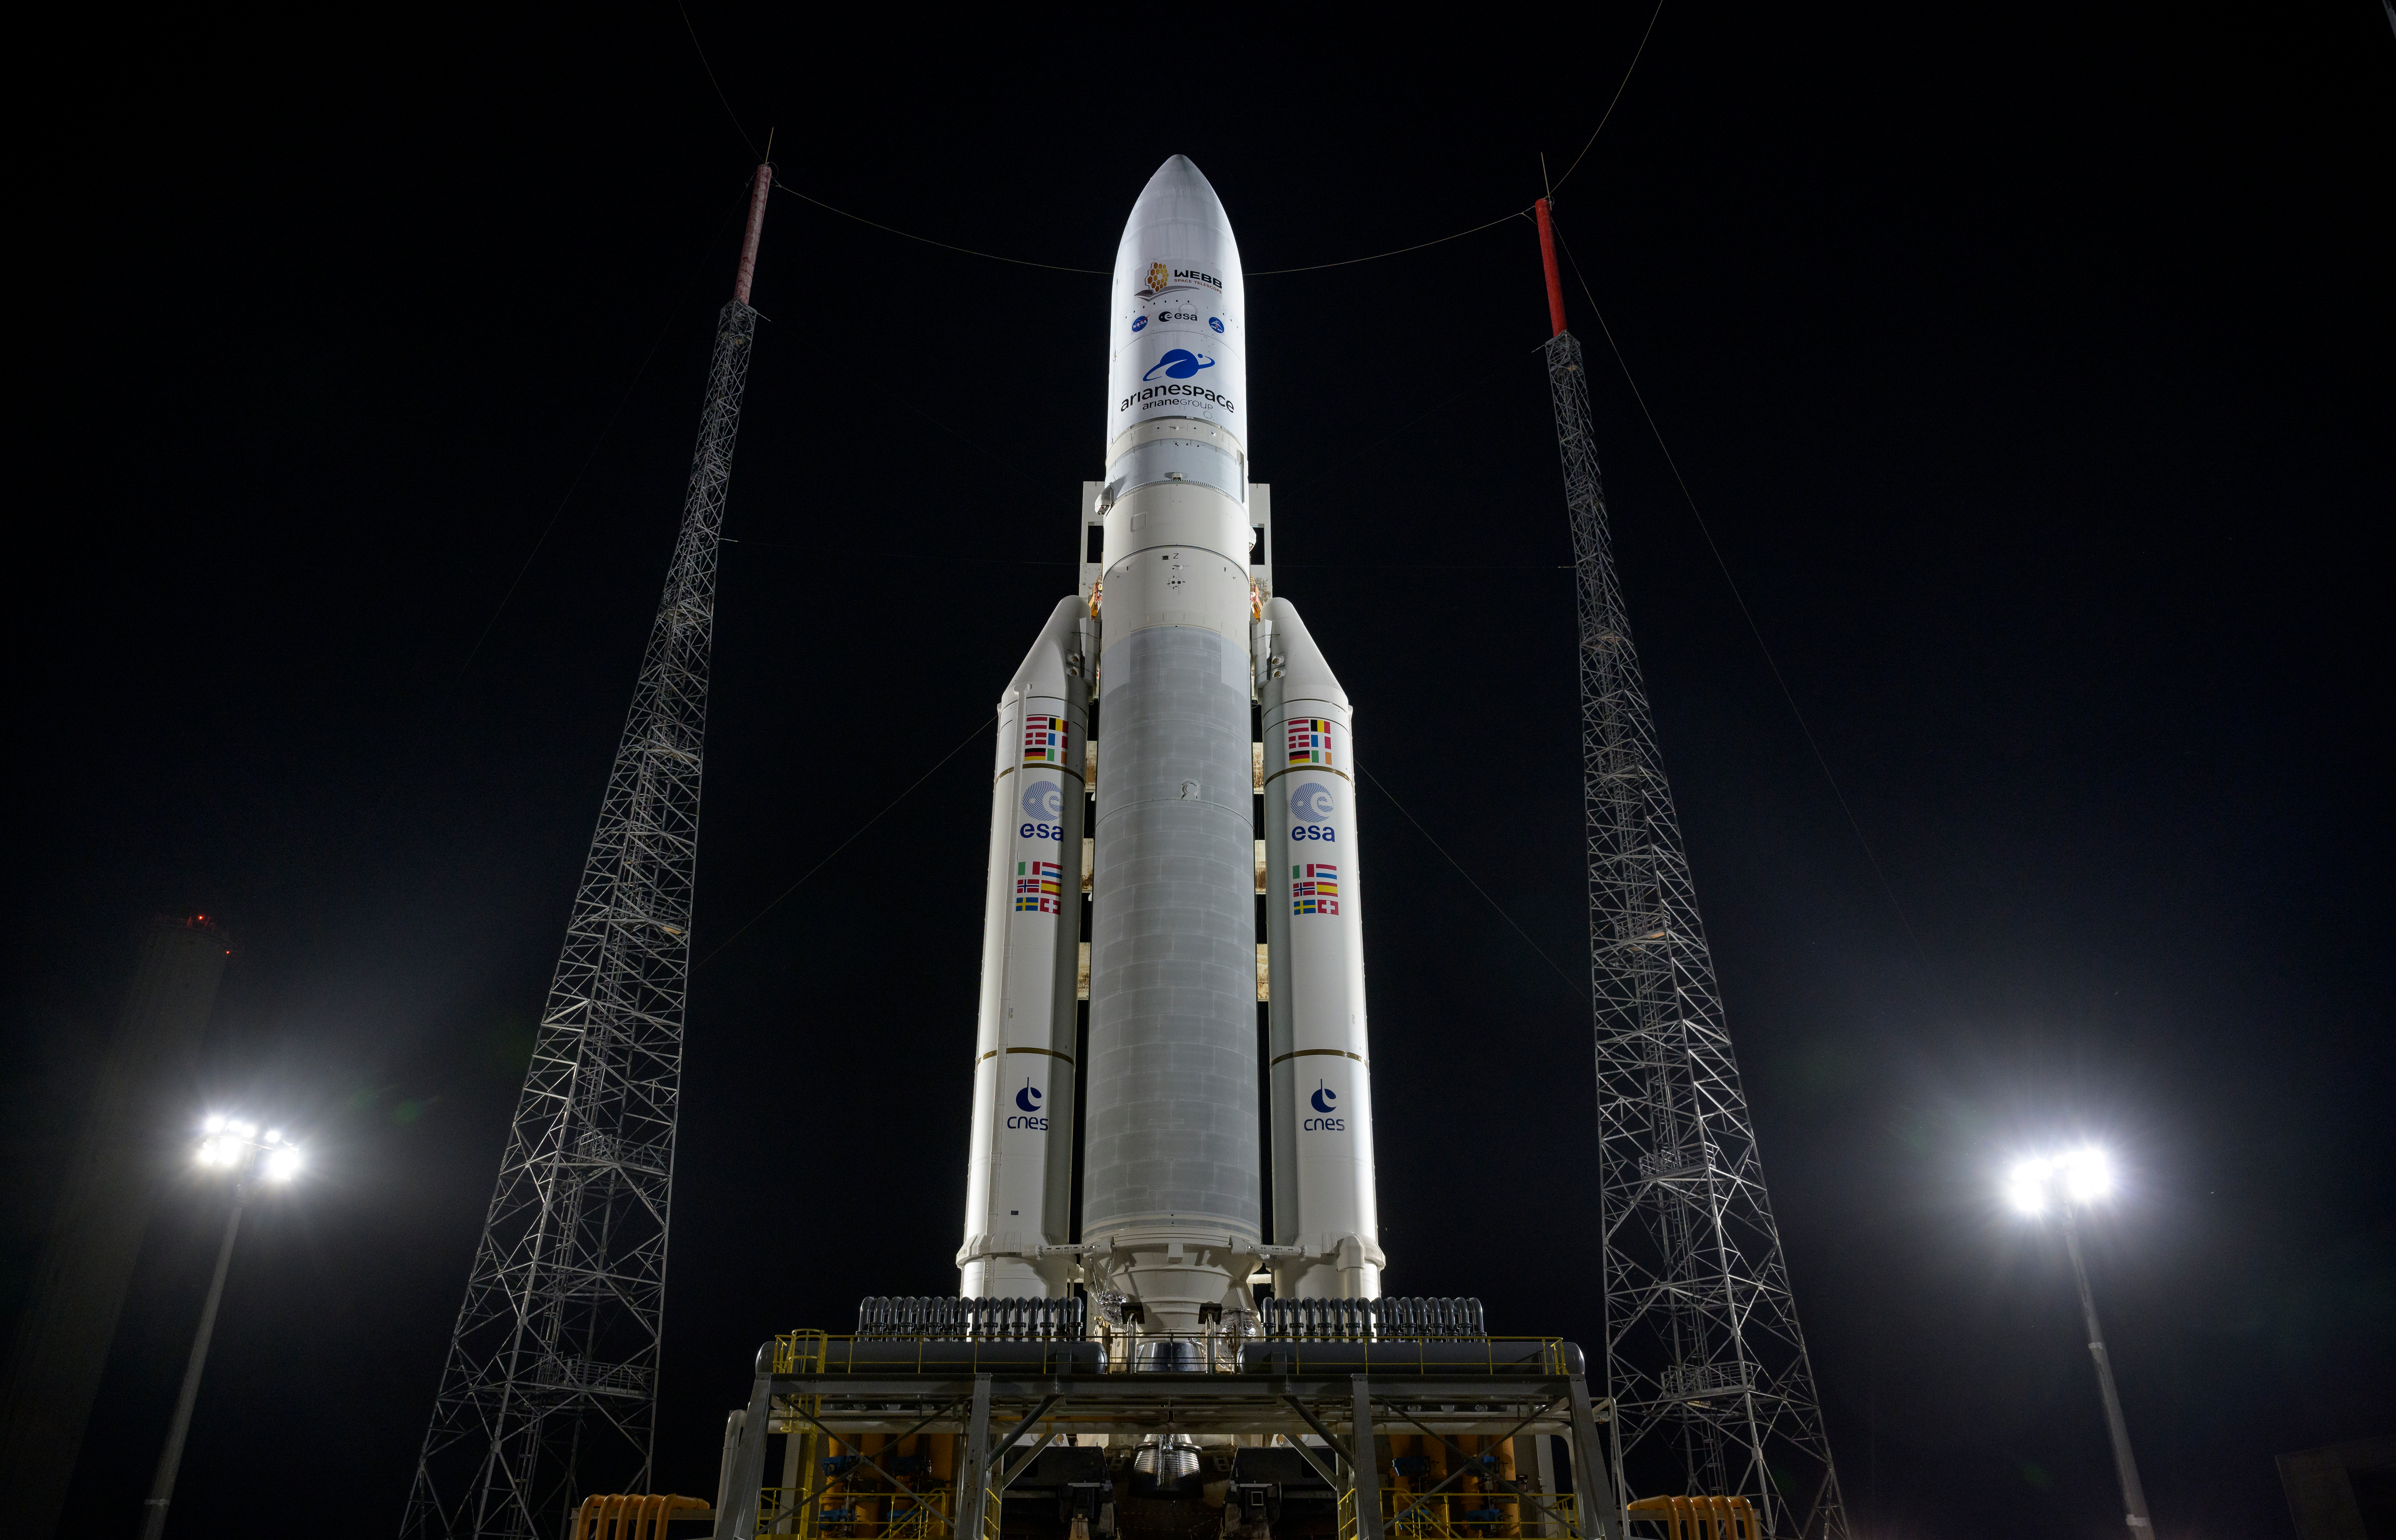

Ariane 5 with James Webb Space Telescope Prelaunch

Arianespace's Ariane 5 rocket with NASA’s James Webb Space Telescope onboard, is seen at the launch pad, Thursday, Dec. 23, 2021, at Europe’s Spaceport, the Guiana Space Center in Kourou, French Guiana. The James Webb Space Telescope (sometimes called JWST or Webb) is a large infrared telescope with a 21.3 foot (6.5 meter) primary mirror. The observatory will study every phase of cosmic history—from within our solar system to the most distant observable galaxies in the early universe.

Credit: NASA/Bill Ingalls